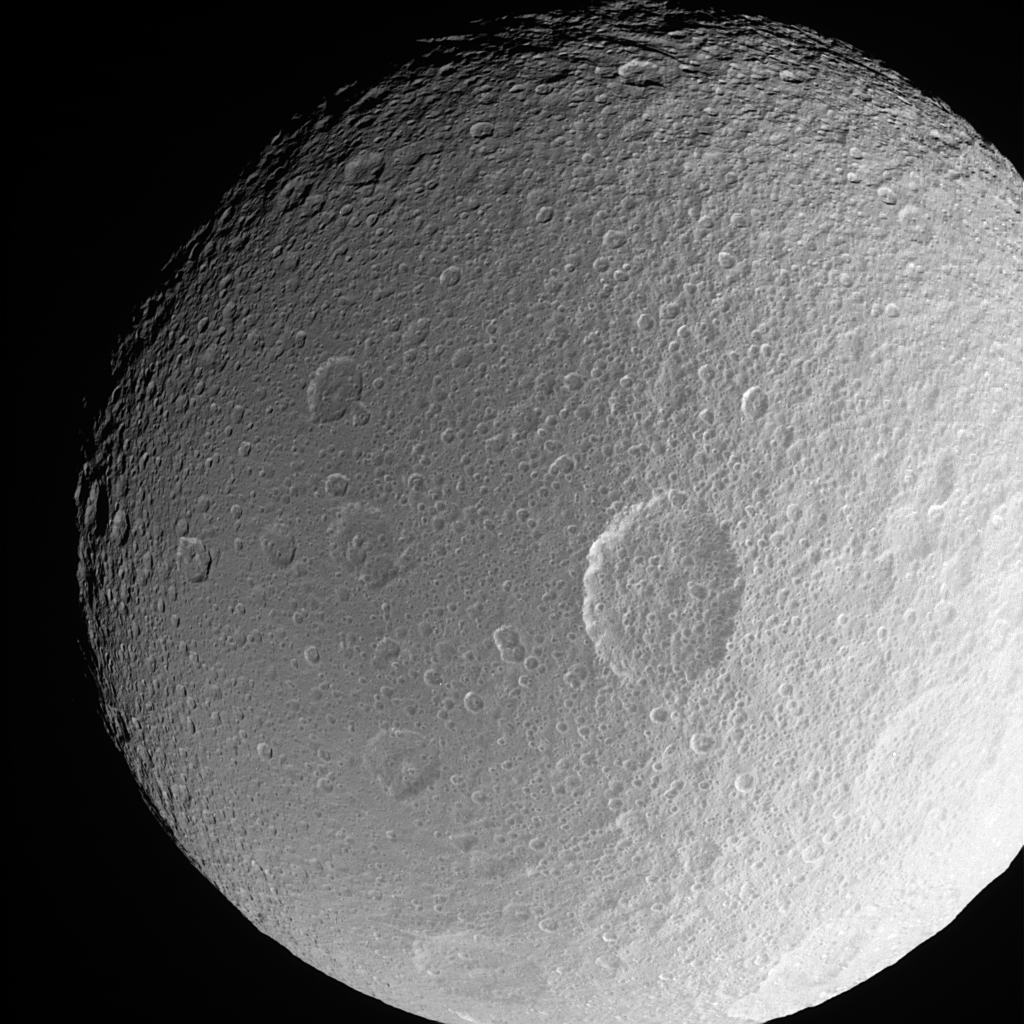

Penelope Crater

This dramatic close-up of Tethys shows the large crater Penelope lying near center, overprinted by many smaller, younger impact sites.

Three smaller impact features of roughly similar size make a line left of Penelope that runs north-south: (from bottom) Ajax, Polyphemus and Phemius.

Features on Tethys are named for characters and places from “The Iliad” and “The Odyssey.” The largest impact structure on Tethys is named Odysseus. (See PIA07693 for a stunning close-up of Odysseus.)

The view is toward the Saturn-facing hemisphere on Tethys (1,071 kilometers, or 665 miles across). North is up.

The image was taken in polarized ultraviolet light with the Cassini spacecraft narrow-angle camera on Feb. 25, 2006 at a distance of approximately 165,000 kilometers (103,000 miles) from Tethys and at a Sun-Tethys-spacecraft, or phase, angle of 23 degrees. Image scale is 984 meters (3,227 feet) per pixel.

The Cassini-Huygens mission is a cooperative project of NASA, the European Space Agency and the Italian Space Agency. The Jet Propulsion Laboratory, a division of the California Institute of Technology in Pasadena, manages the mission for NASA’s Science Mission Directorate, Washington, D.C. The Cassini orbiter and its two onboard cameras were designed, developed and assembled at JPL. The imaging operations center is based at the Space Science Institute in Boulder, Colo.

Credit: NASA/JPL/Space Science Institute